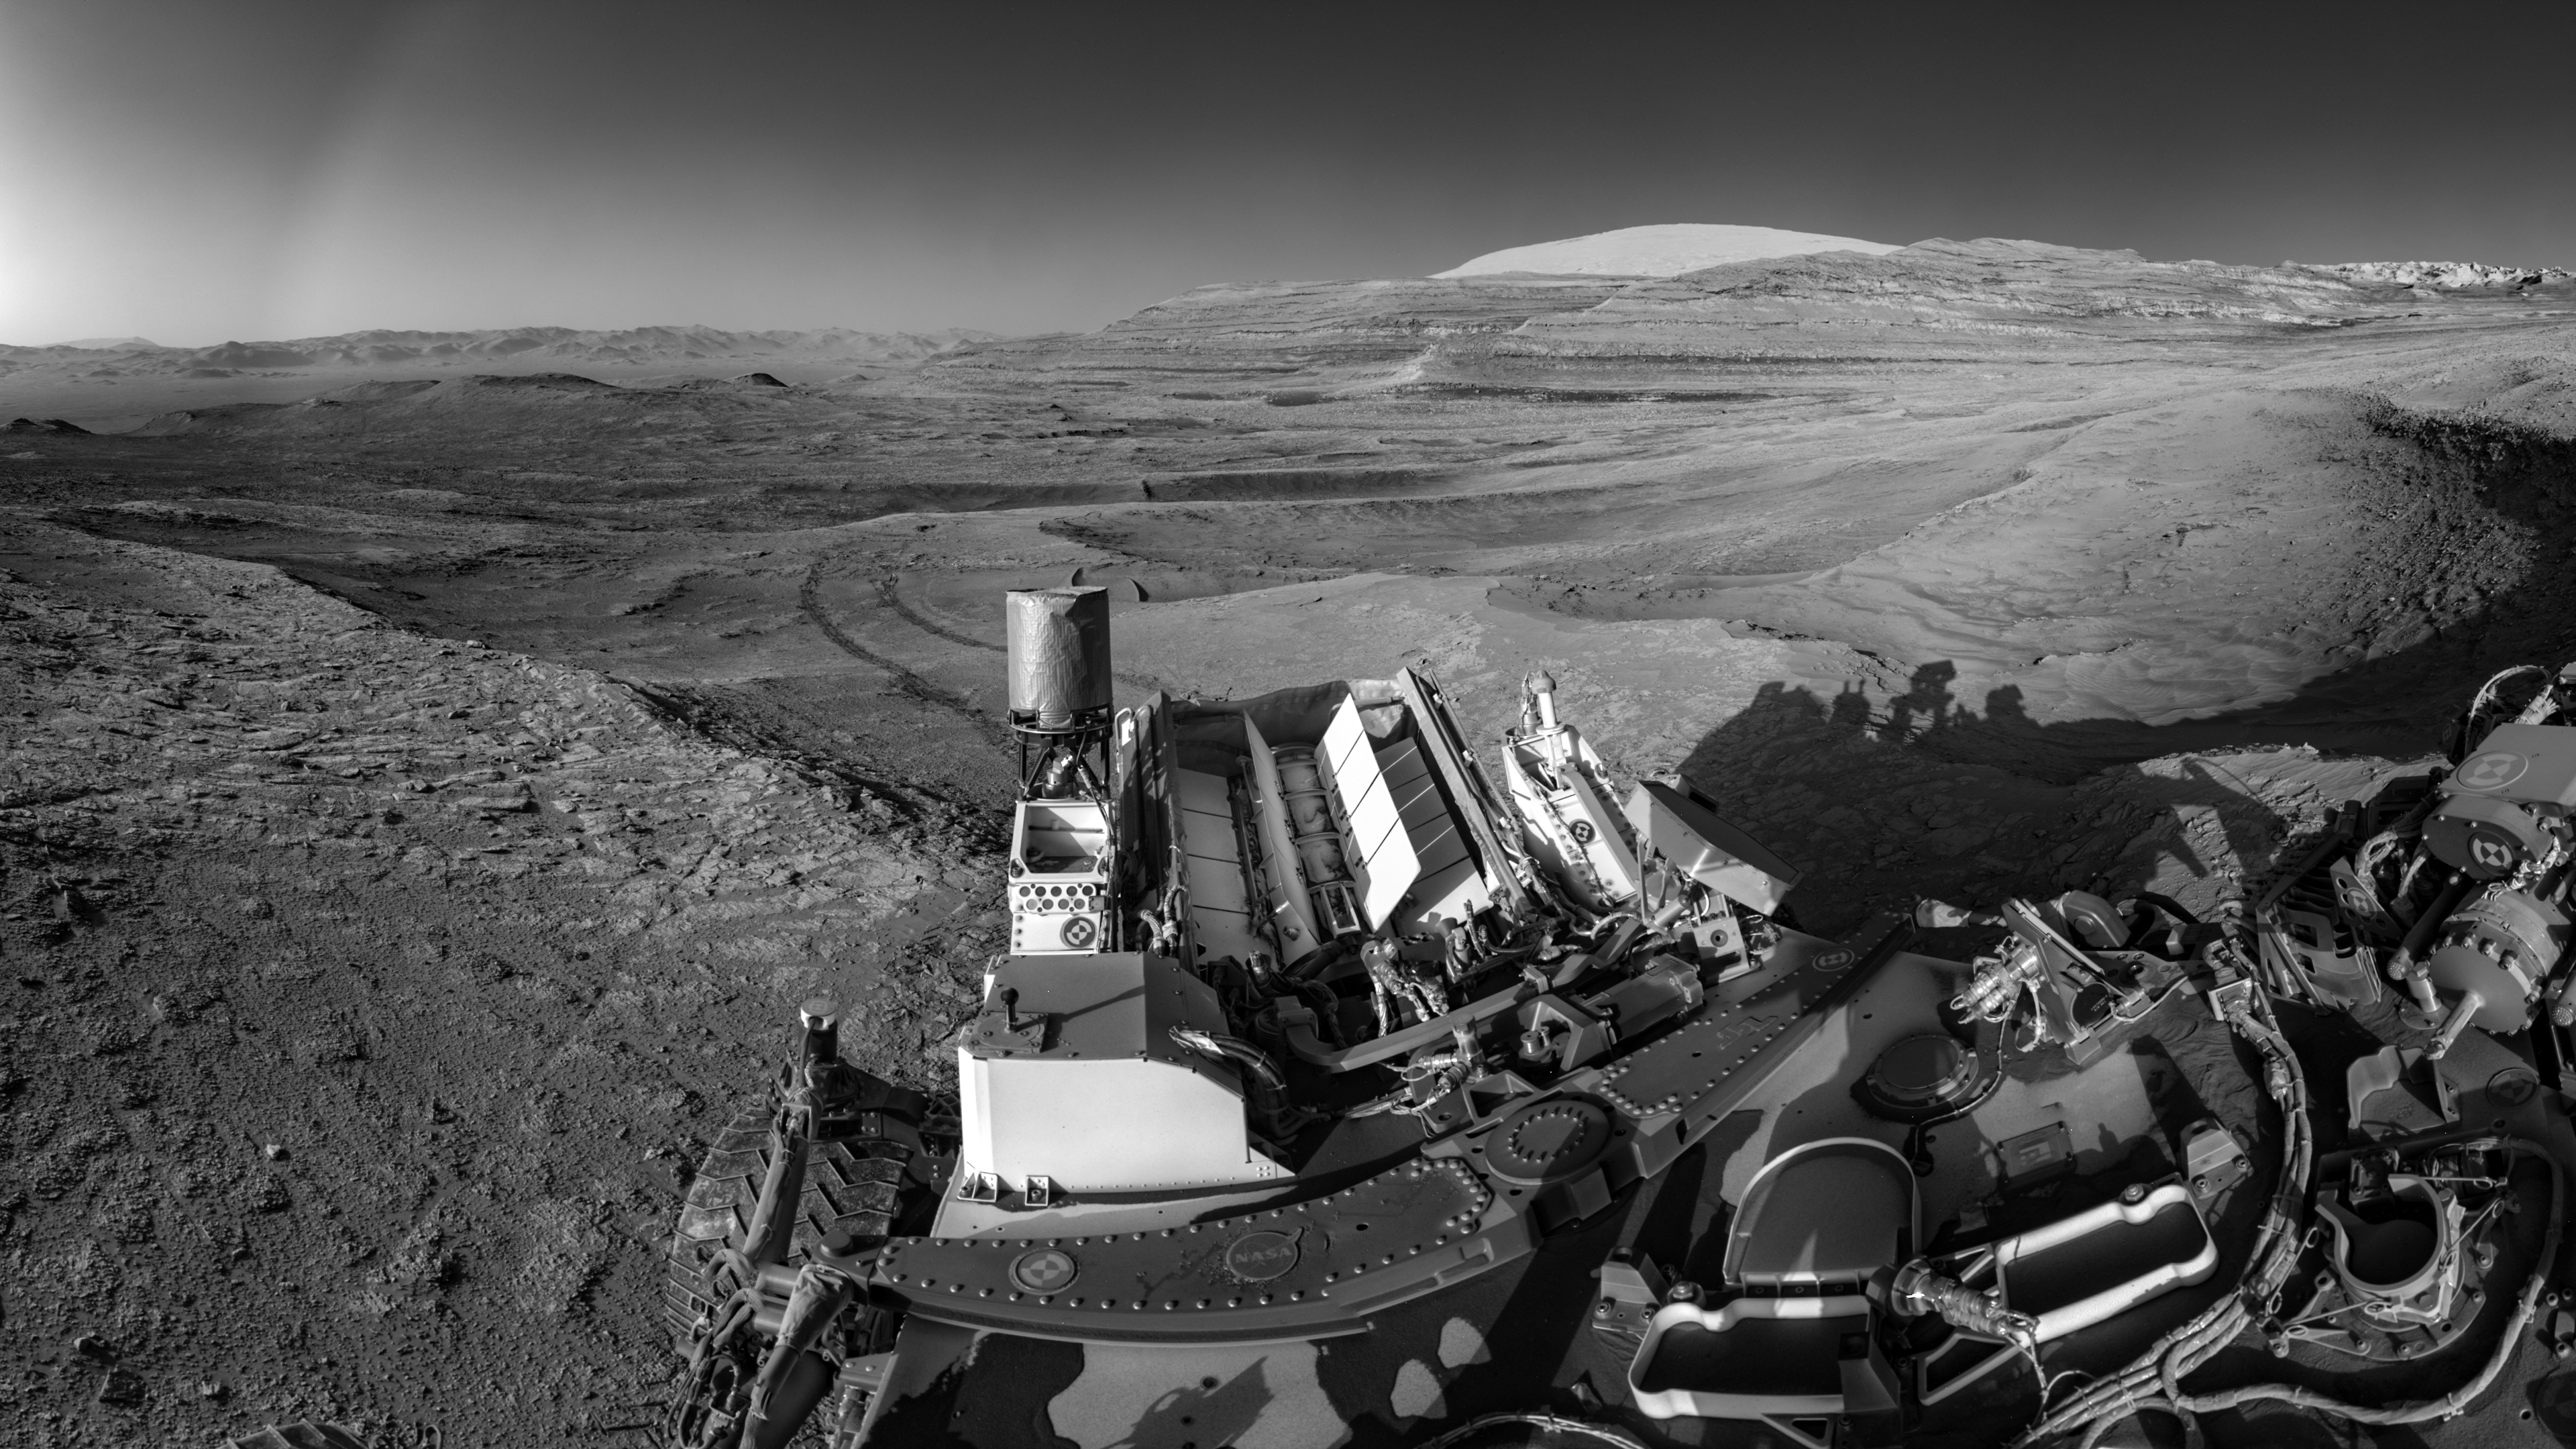

Curiosity Captures Mars Landscape While Talking to an Orbiter

Figure A

NASA’s Curiosity Mars rover demonstrated a new multitasking capability when capturing this view: It snapped the 15 images that make up the mosaic while simultaneously communicating with an orbiter. The images were taken by the right navigation camera on Curiosity’s mast July 26, 2025, the 4,611th sol, or day, of the mission. The rover’s tracks cross through a region filled with boxwork formations – hardened ridges created by mineral deposits from subsurface water billions of years ago. This boxwork region is in the lower foothills of Mount Sharp, a 3-mile-tall (5-kilometer-tall) mountain in the center of Gale Crater.

Being able to combine tasks shortens the rover’s daily plan, requiring less power from Curiosity’s nuclear power source, called a multi-mission radioisotope thermonuclear generator (MMRTG), which is lined with rows of white fins at the back of the rover. NASA’s Perseverance rover is also equipped with an MMRTG; the generator uses the heat from decaying plutonium pellets to charge batteries on the rovers.

Figure A is an annotated version of the mosaic indicating parts of the rover and geographic features in the background. Visible behind Curiosity are boxwork ridges and the hollows between them. On the horizon at right is a butte called “Mishe Mokwa”; to the left of that is “Texoli.” The pale peak of upper Mount Sharp rises behind the buttes. On the horizon at left is the rim of Gale Crater. A red arrow indicates the location where Curiosity landed on Aug. 5, 2012 (this location is behind a ridgeline).

The can-like cylinder to the left of the MMRTG is Curiosity’s ultrahigh frequency (UHF) antenna, which communicates with spacecraft in orbit around Mars. To capture a mosaic like this, the rover would normally require nine minutes of awake time devoted solely to imaging. However, while snapping the images for this mosaic, Curiosity was also sending data to ESA’s (the European Space Agency’s) Trace Gas Orbiter, essentially saving several minutes of battery time.

After being sent to Earth, the images were stitched together and the seams between them smoothed out before the mosaic was processed to enhance details.

Curiosity was built by NASA’s Jet Propulsion Laboratory, which is managed by Caltech in Pasadena. JPL leads the mission on behalf of NASA’s Science Mission Directorate in Washington as part of NASA’s Mars Exploration Program portfolio.

Credit: NASA/JPL-Caltech